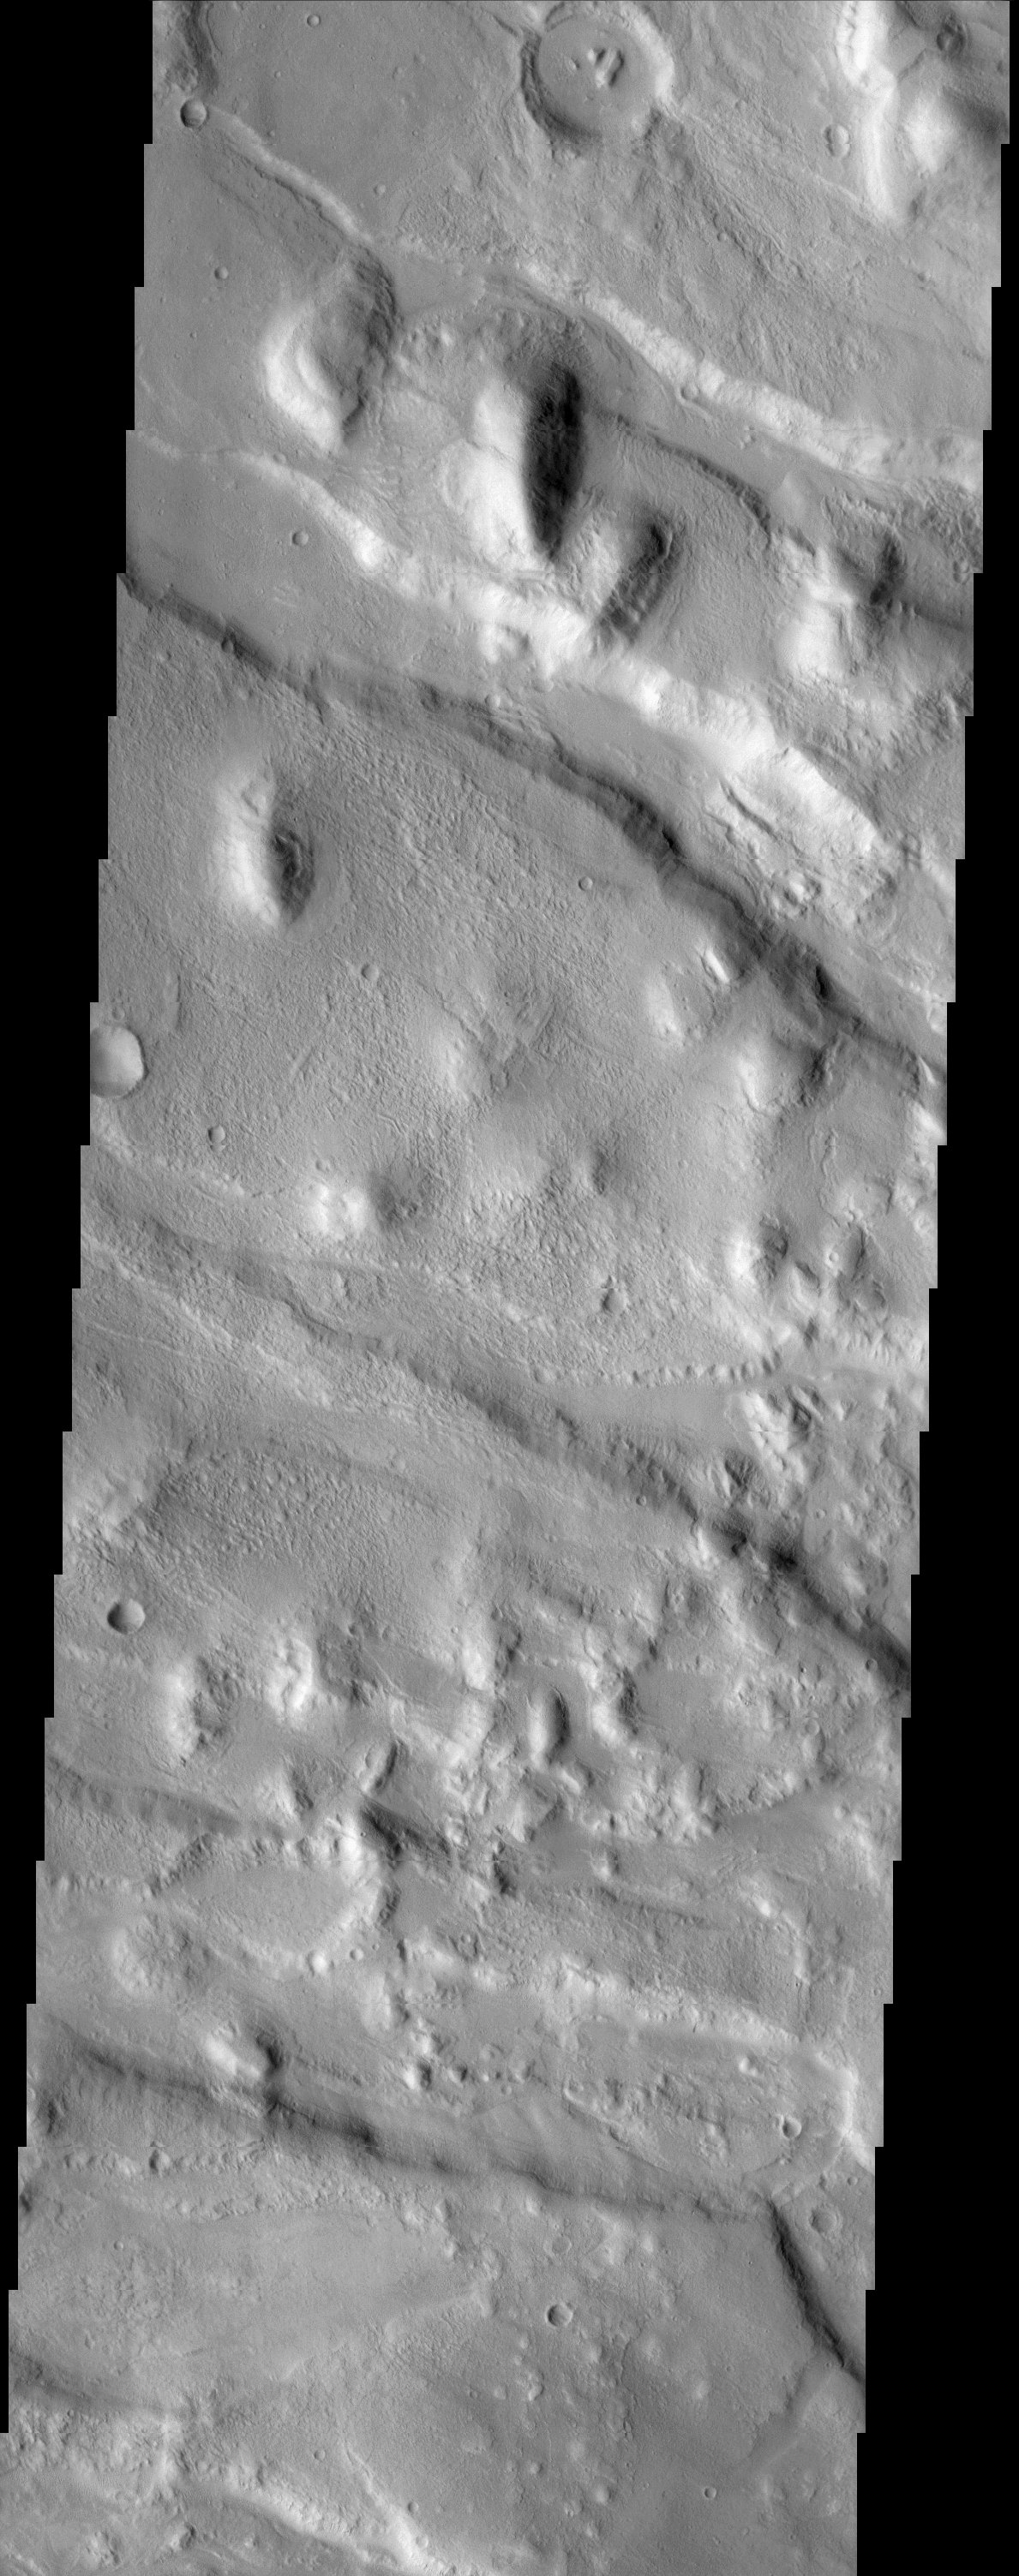

Western Portion of Acheron Fossae

Located north of Olympus Mons and west of Alba Patera, Acheron Fossae provides a record of early tectonic activity in the Tharsis region. Acheron Fossae is a relatively high standing region characterized by multiple subparallel graben. As seen in the image, the graben trend generally to the northwest. The entire area predates the Alba Patera flows (which embay the eastern most Acheron grabens) and the Olympus Mons volcano (one of the youngest Tharsis features). The subdued nature of the highstanding hills, the erosion the graben walls, the eroded rims of all the visible craters, and the wind etching of the flat surfaces all help indicate the great age of Acheron Fossae.

Note: this THEMIS visual image has not been radiometrically nor geometrically calibrated for this preliminary release. An empirical correction has been performed to remove instrumental effects. A linear shift has been applied in the cross-track and down-track direction to approximate spacecraft and planetary motion. Fully calibrated and geometrically projected images will be released through the Planetary Data System in accordance with Project policies at a later time.

NASA’s Jet Propulsion Laboratory manages the 2001 Mars Odyssey mission for NASA’s Office of Space Science, Washington, D.C. The Thermal Emission Imaging System (THEMIS) was developed by Arizona State University, Tempe, in collaboration with Raytheon Santa Barbara Remote Sensing. The THEMIS investigation is led by Dr. Philip Christensen at Arizona State University. Lockheed Martin Astronautics, Denver, is the prime contractor for the Odyssey project, and developed and built the orbiter. Mission operations are conducted jointly from Lockheed Martin and from JPL, a division of the California Institute of Technology in Pasadena.

Credit: NASA/JPL/Arizona State University